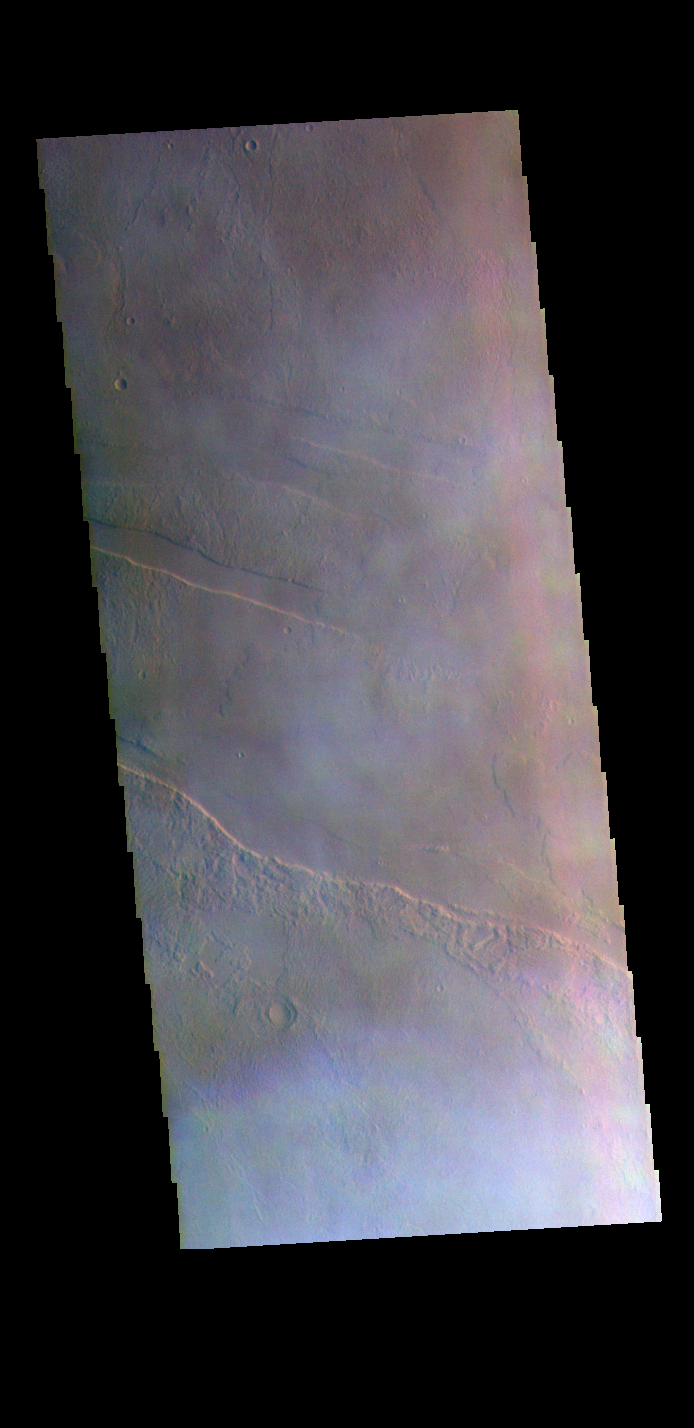

Morning Clouds – False Color

The THEMIS VIS camera contains 5 filters. The data from different filters can be combined in multiple ways to create a false color image. These false color images may reveal subtle variations of the surface not easily identified in a single band image. Today’s false color image shows part of the extensive Tharsis volcanic fields. The pale wispy spots are clouds. This image was collected just after dawn during the spring season.

Credit: NASA/JPL-Caltech/ASU